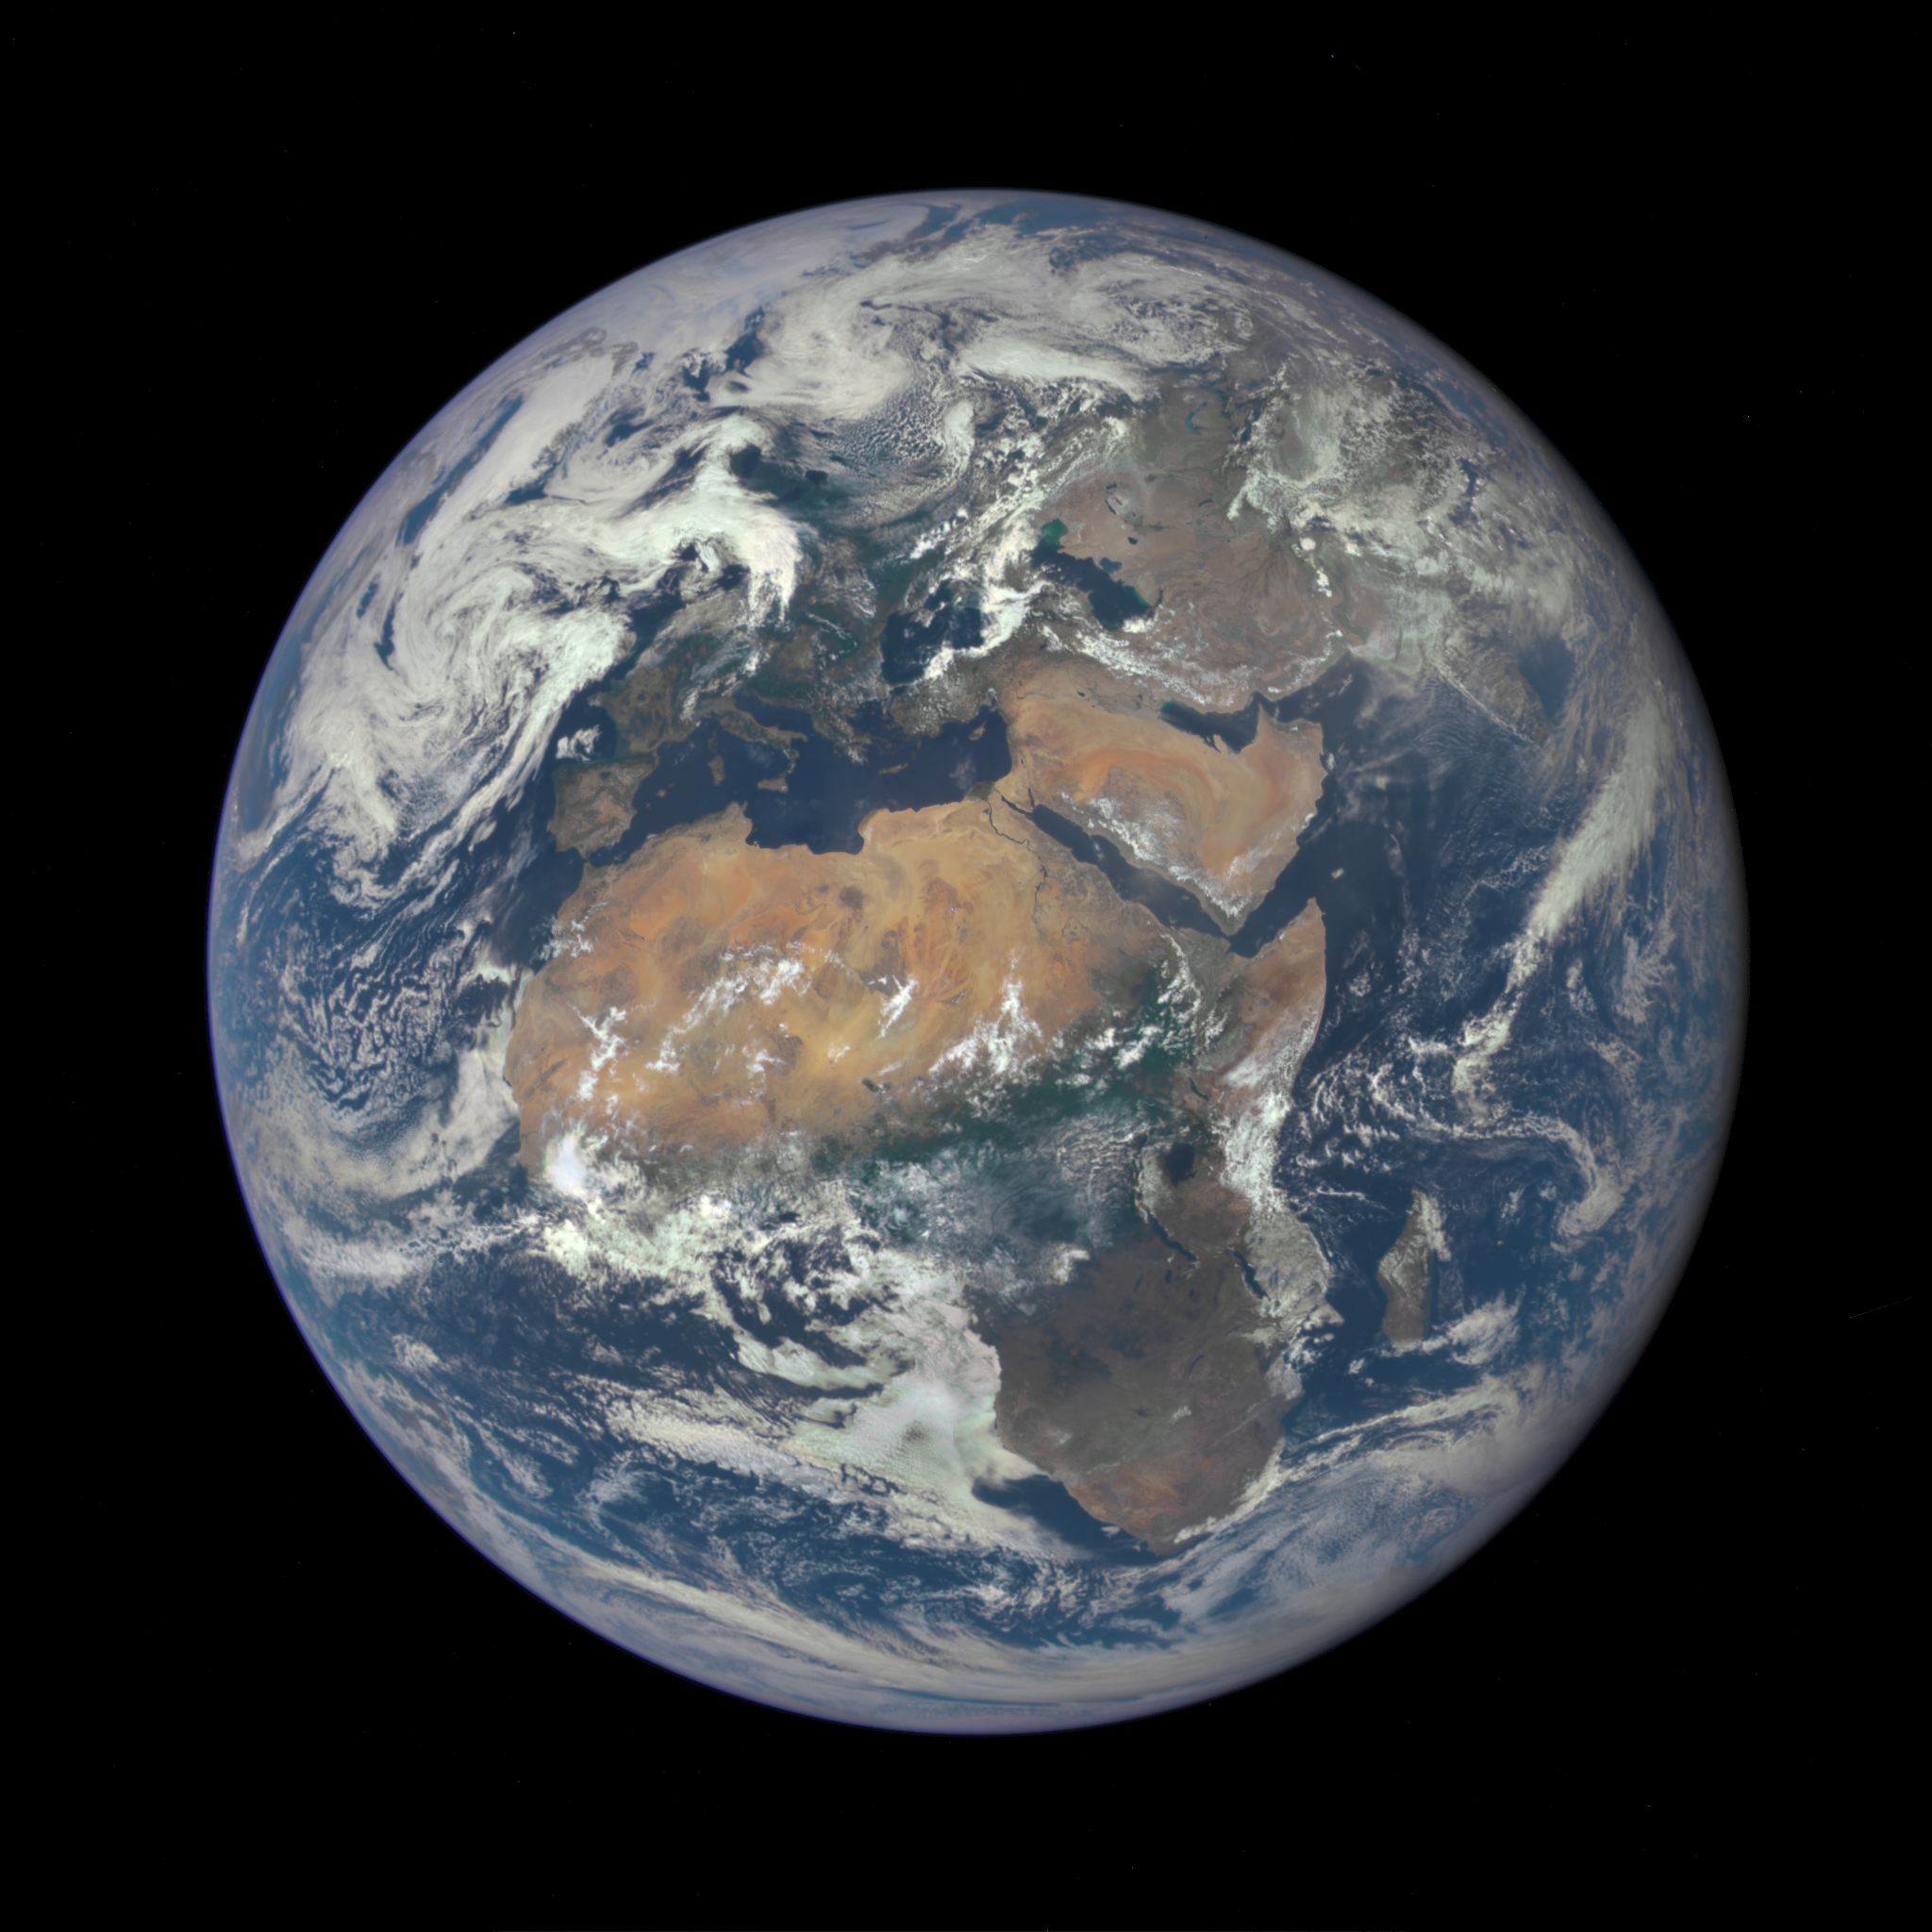

'EPIC' View of Africa and Europe from a Million Miles Away

Africa is front and center in this image of Earth taken by a NASA camera on the Deep Space Climate Observatory (DSCOVR) satellite. The image, taken July 6 from a vantage point one million miles from Earth, was one of the first taken by NASA’s Earth Polychromatic Imaging Camera (EPIC). Central Europe is toward the top of the image with the Sahara Desert to the south, showing the Nile River flowing to the Mediterranean Sea through Egypt. The photographic-quality color image was generated by combining three separate images of the entire Earth taken a few minutes apart. The camera takes a series of 10 images using different narrowband filters -- from ultraviolet to near infrared -- to produce a variety of science products. The red, green and blue channel images are used in these Earth images. The DSCOVR mission is a partnership between NASA, the National Oceanic and Atmospheric Administration (NOAA) and the U.S. Air Force, with the primary objective to maintain the nation’s real-time solar wind monitoring capabilities, which are critical to the accuracy and lead time of space weather alerts and forecasts from NOAA. DSCOVR was launched in February to its planned orbit at the first Lagrange point or L1, about one million miles from Earth toward the sun. It’s from that unique vantage point that the EPIC instrument is acquiring images of the entire sunlit face of Earth. Data from EPIC will be used to measure ozone and aerosol levels in Earth’s atmosphere, cloud height, vegetation properties and a variety of other features.

Credit: NASA